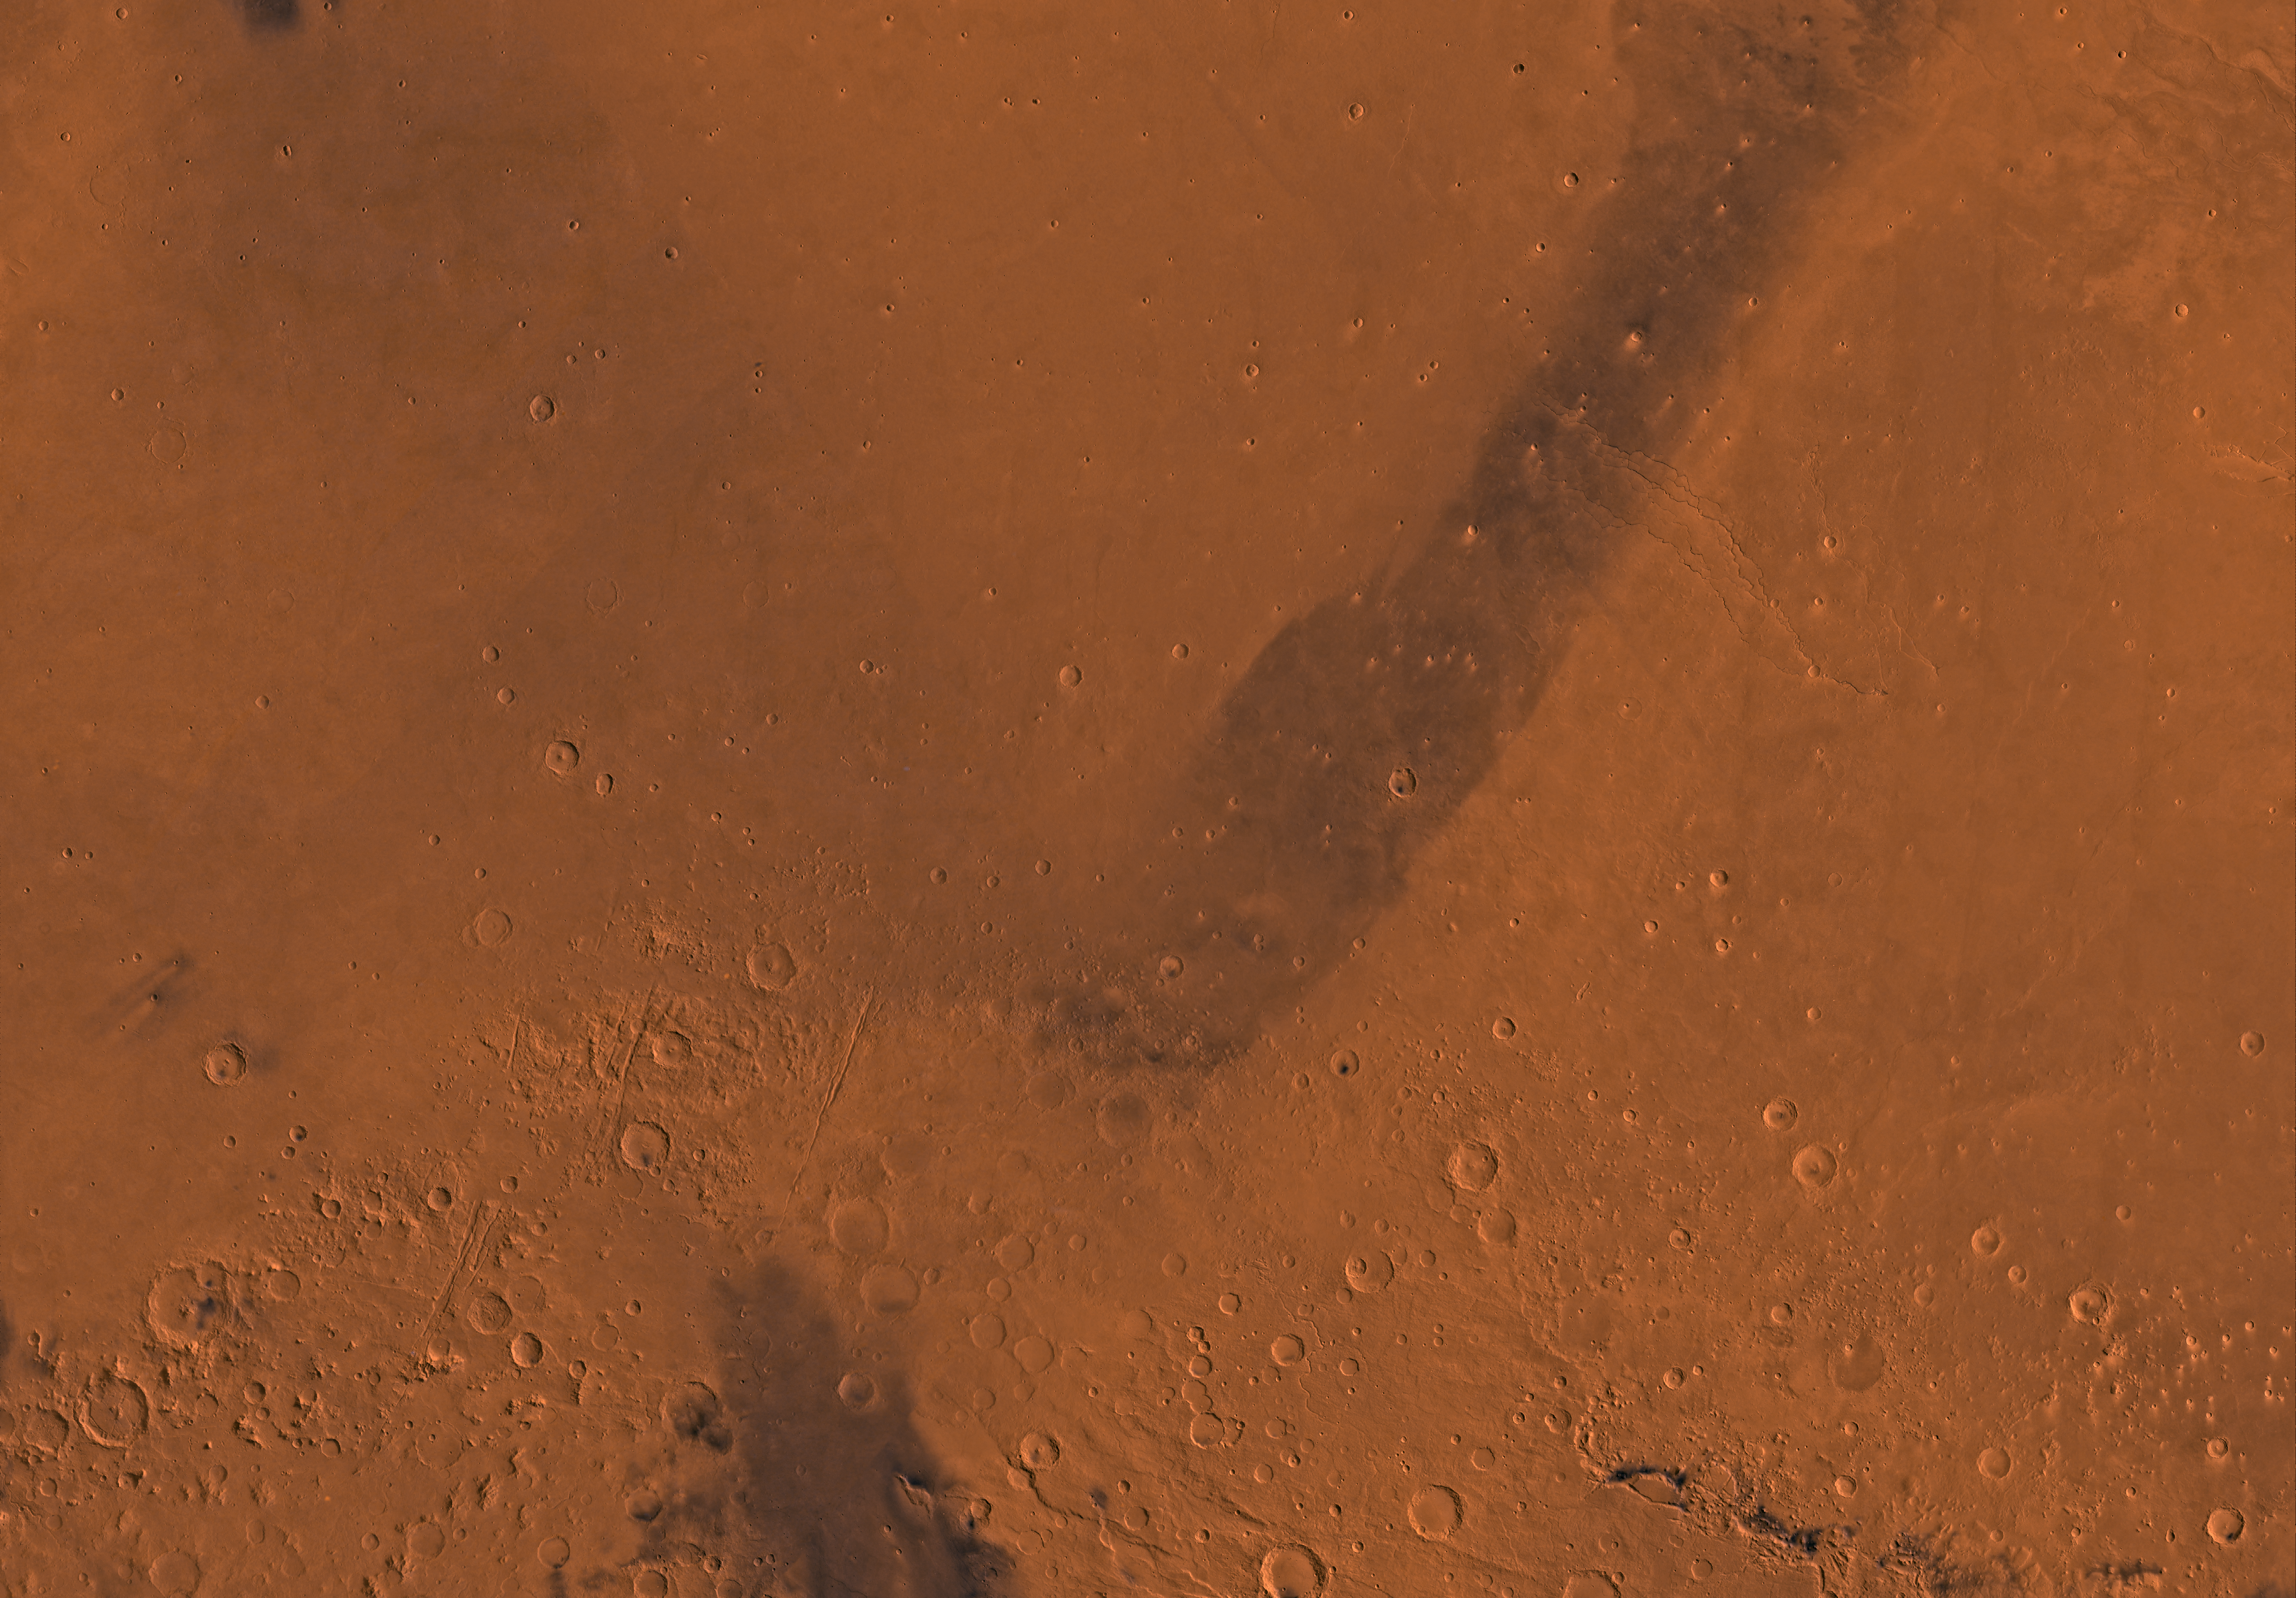

MC-14 Amenthes Region

Mars digital-image mosaic merged with color of the MC-14 quadrangle, Amenthes region of Mars. The southern part includes heavily cratered highlands. The northern part is dominated by relatively smooth plains of Elysium Planitia and the eastern half of the Isidis basin. Latitude range 0 to 30 degrees, longitude range -135 to -90 degrees.

Credit: NASA/JPL/USGS